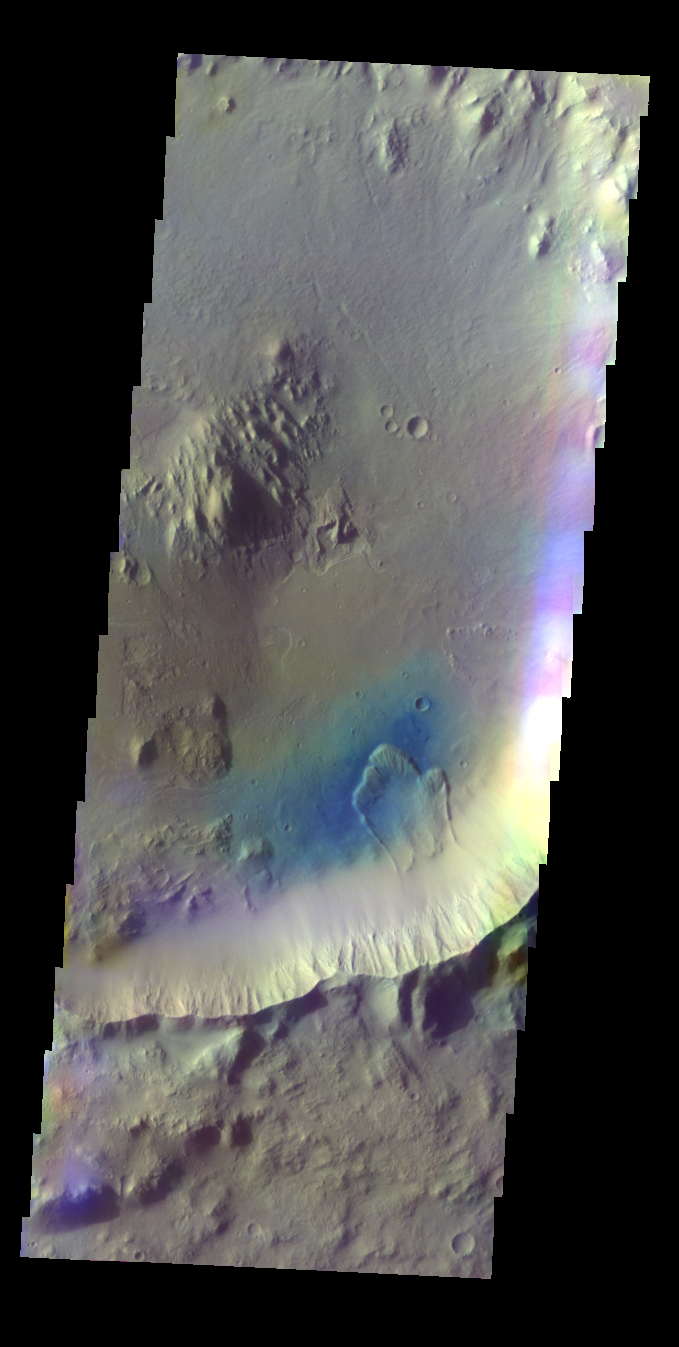

Elysium Planitia Crater – False Color

The THEMIS VIS camera contains 5 filters. The data from different filters can be combined in multiple ways to create a false color image. These false color images may reveal subtle variations of the surface not easily identified in a single band image. Today’s false color image shows an unnamed crater in Elysium Planitia.

Credit: NASA/JPL-Caltech/ASU